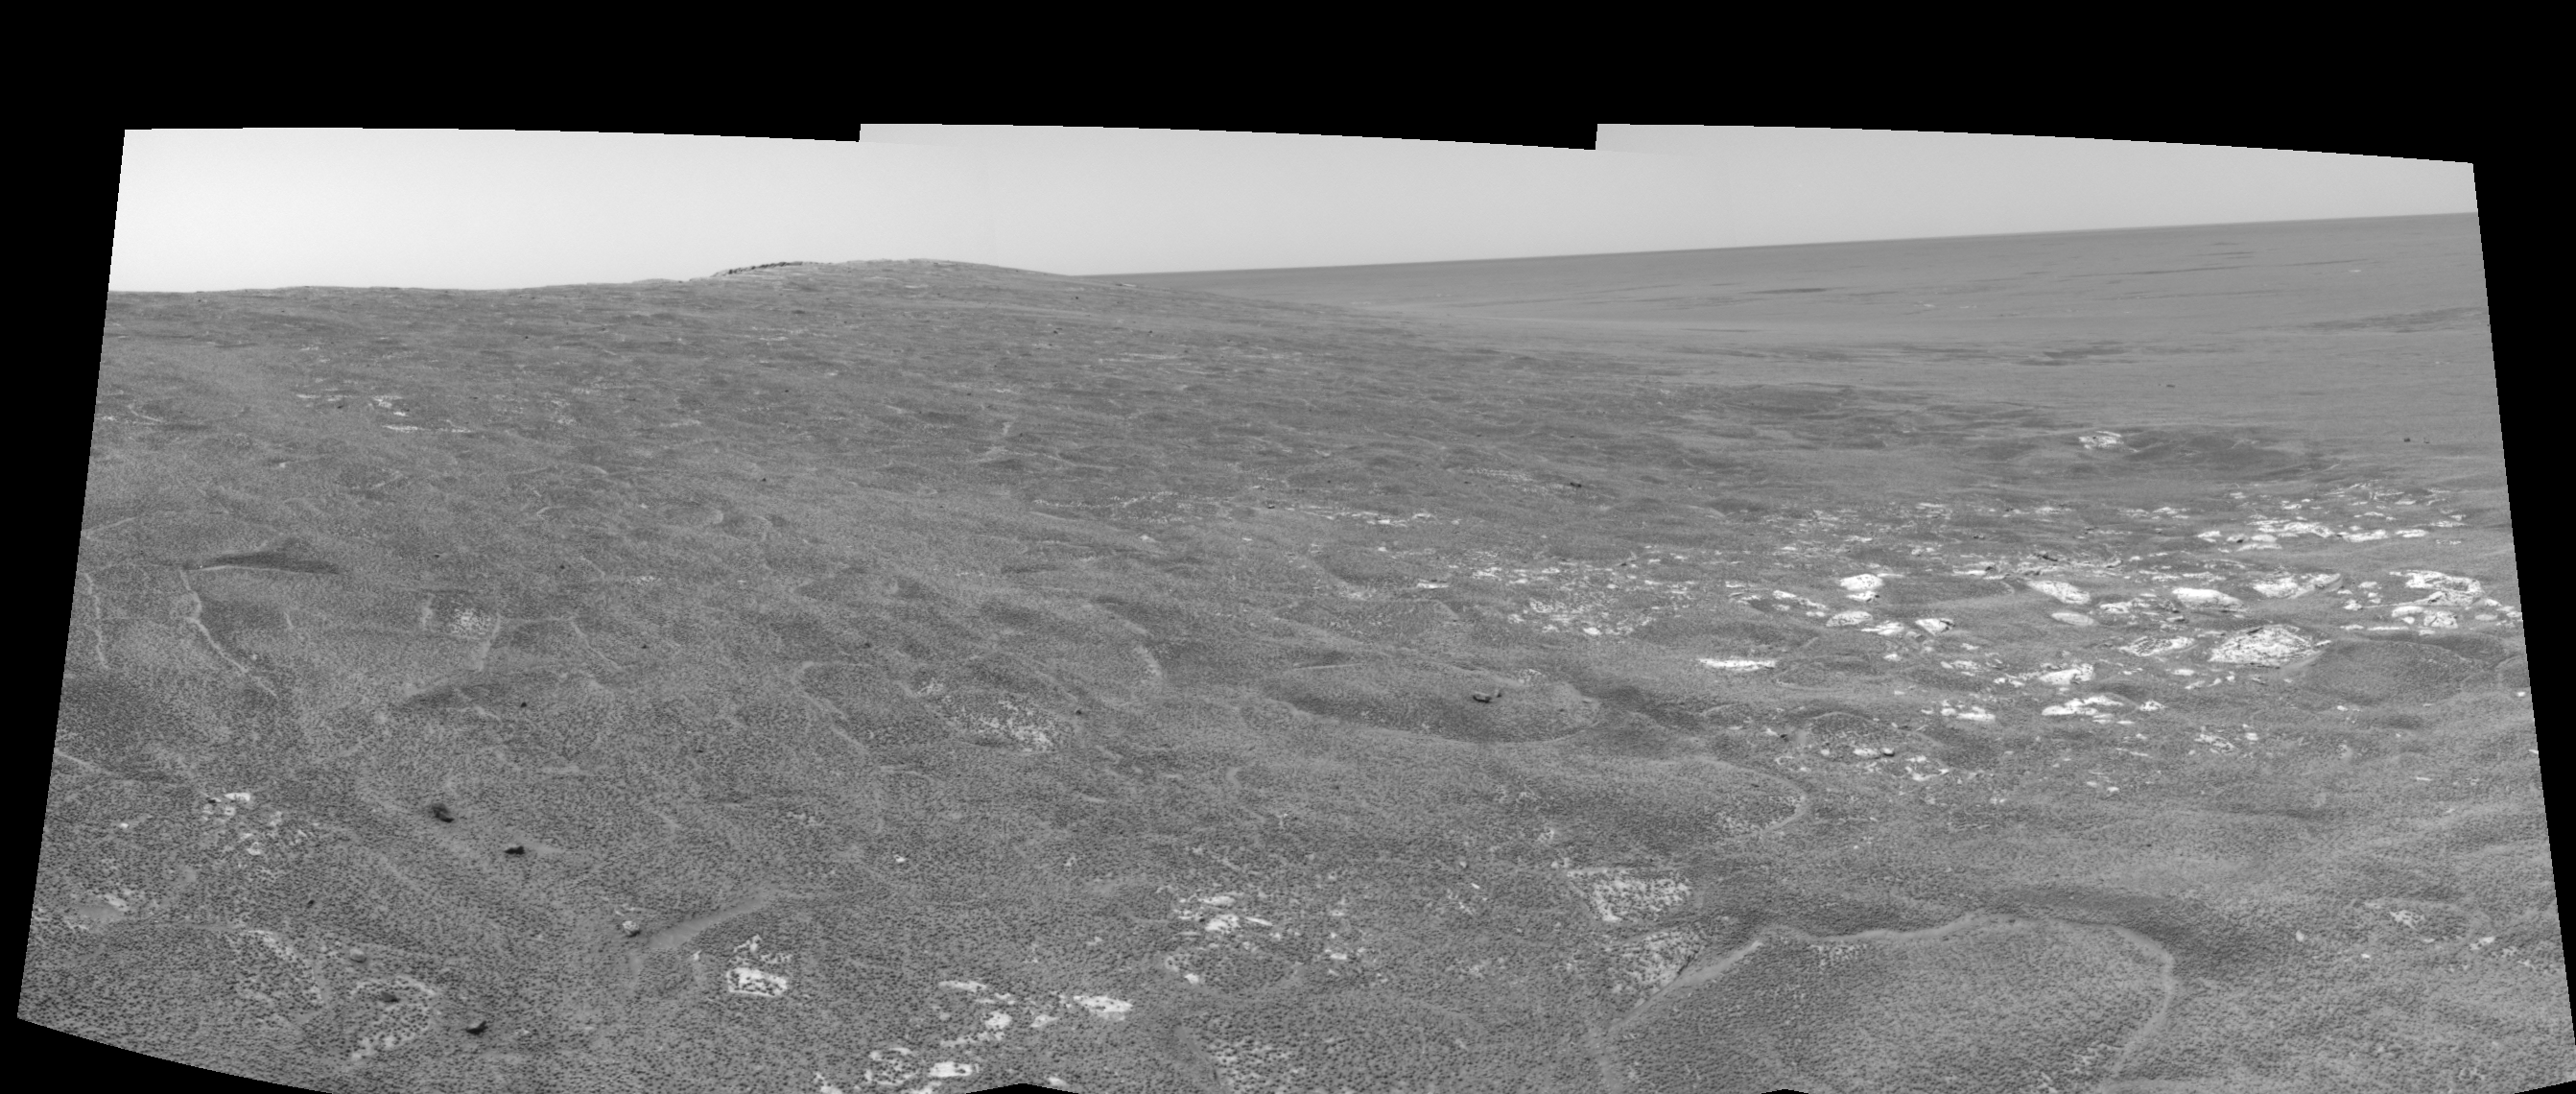

Opportunity View on Sol 109 (left eye)

This left eye in a stereo pair of views was assembled from three navigation camera frames that NASA’s Mars Exploration Rover Opportunity acquired on sol 109, May 15, 2004. It is presented in a cylindrical-perspective projection. Opportunity is sitting along the rim of “Endurance Crater” in the Meridiani Planum region.

See PIA05965 for 3-D view and PIA05967 for right eye view of this left eye cylindrical-perspective projection.

Credit: NASA/JPL